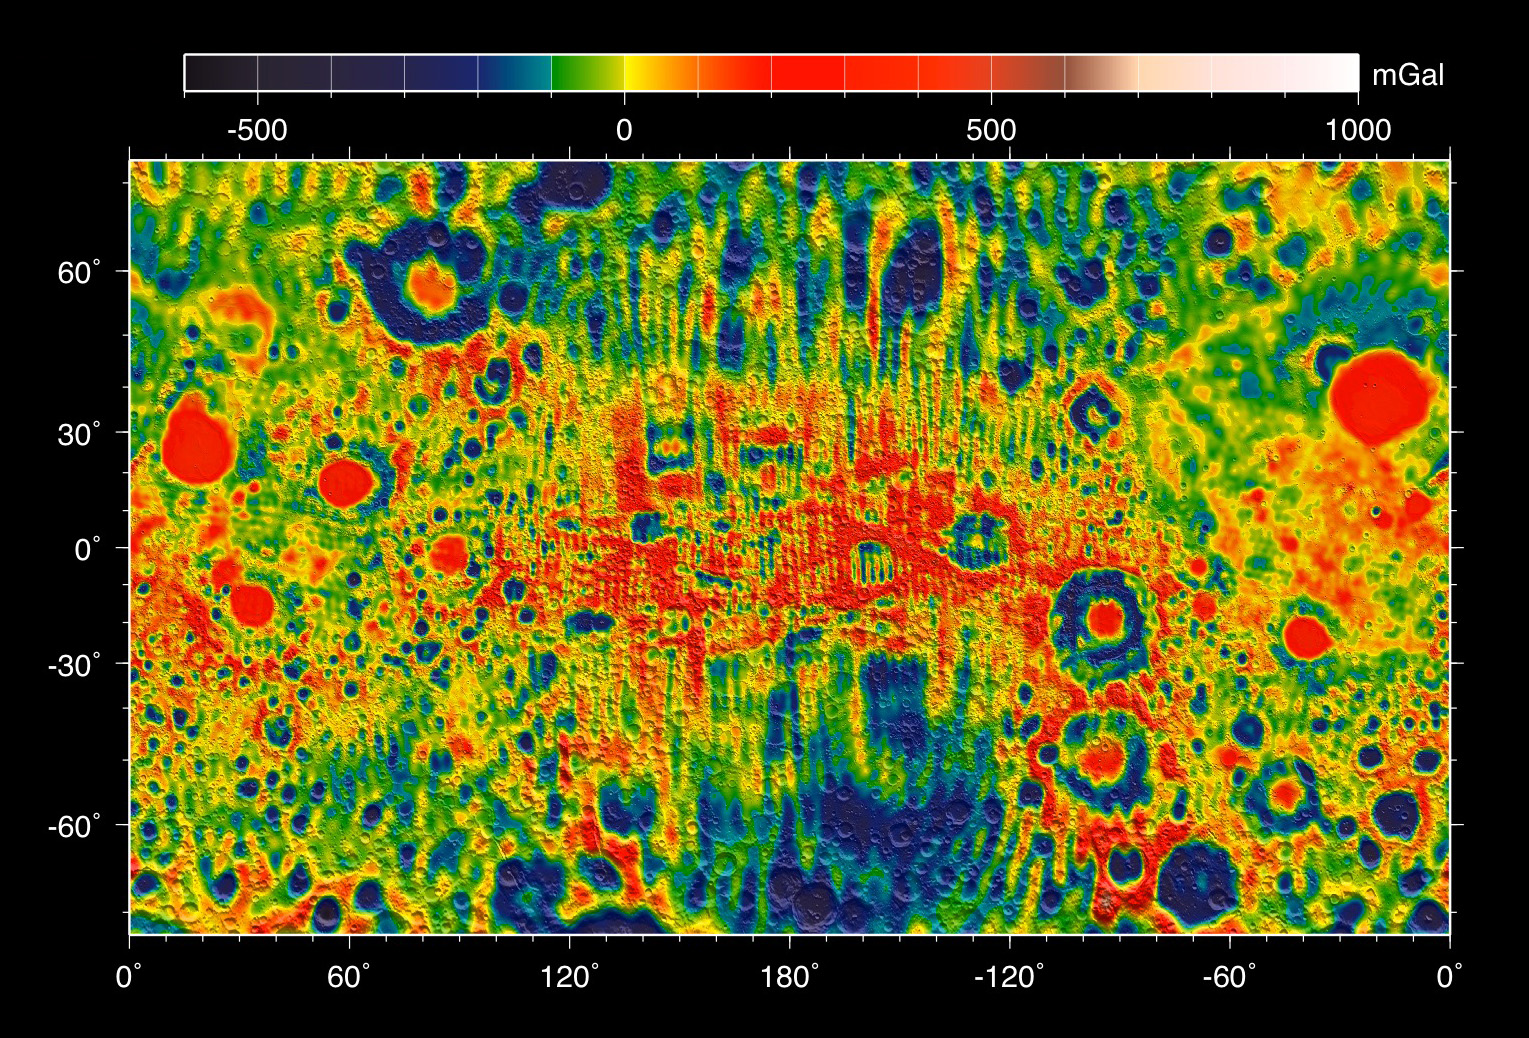

Moon Gravity Field Using Prospector Data

This map shows the gravity field of the moon from the Lunar Prospector mission. The viewing perspective, known as a Mercator projection, shows the far side of the moon in the center and the nearside (as viewed from Earth) at either side.

Units are milliGalileos where 1 Galileo is 1 centimeter per second squared. Reds correspond to mass excesses which create areas of higher local gravity, and blues correspond to mass deficits which create areas of lower local gravity.

NASA’s Jet Propulsion Laboratory in Pasadena, Calif., manages the GRAIL mission for NASA’s Science Mission Directorate in Washington. The Massachusetts Institute of Technology, Cambridge, is home to the mission’s principal investigator, Maria Zuber. GRAIL is part of the Discovery Program managed at NASA’s Marshall Space Flight Center in Huntsville, Ala. Lockheed Martin Space Systems in Denver built the spacecraft. The California Institute of Technology in Pasadena manages JPL for NASA.

Credit: NASA/ARC/MIT